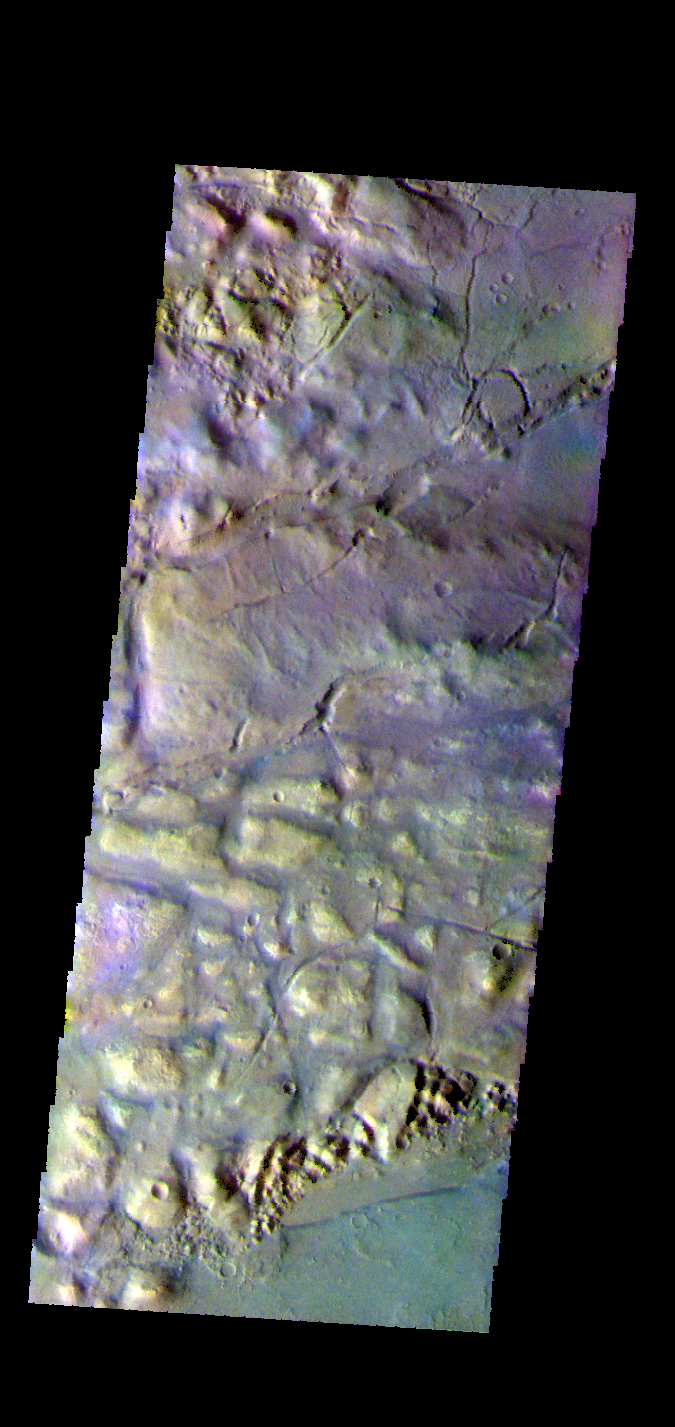

Gorgonum Chaos – False Color

The THEMIS VIS camera contains 5 filters. The data from different filters can be combined in multiple ways to create a false color image. These false color images may reveal subtle variations of the surface not easily identified in a single band image. Today’s false color image shows part of Gorgonum Chaos.

Credit: NASA/JPL-Caltech/ASU